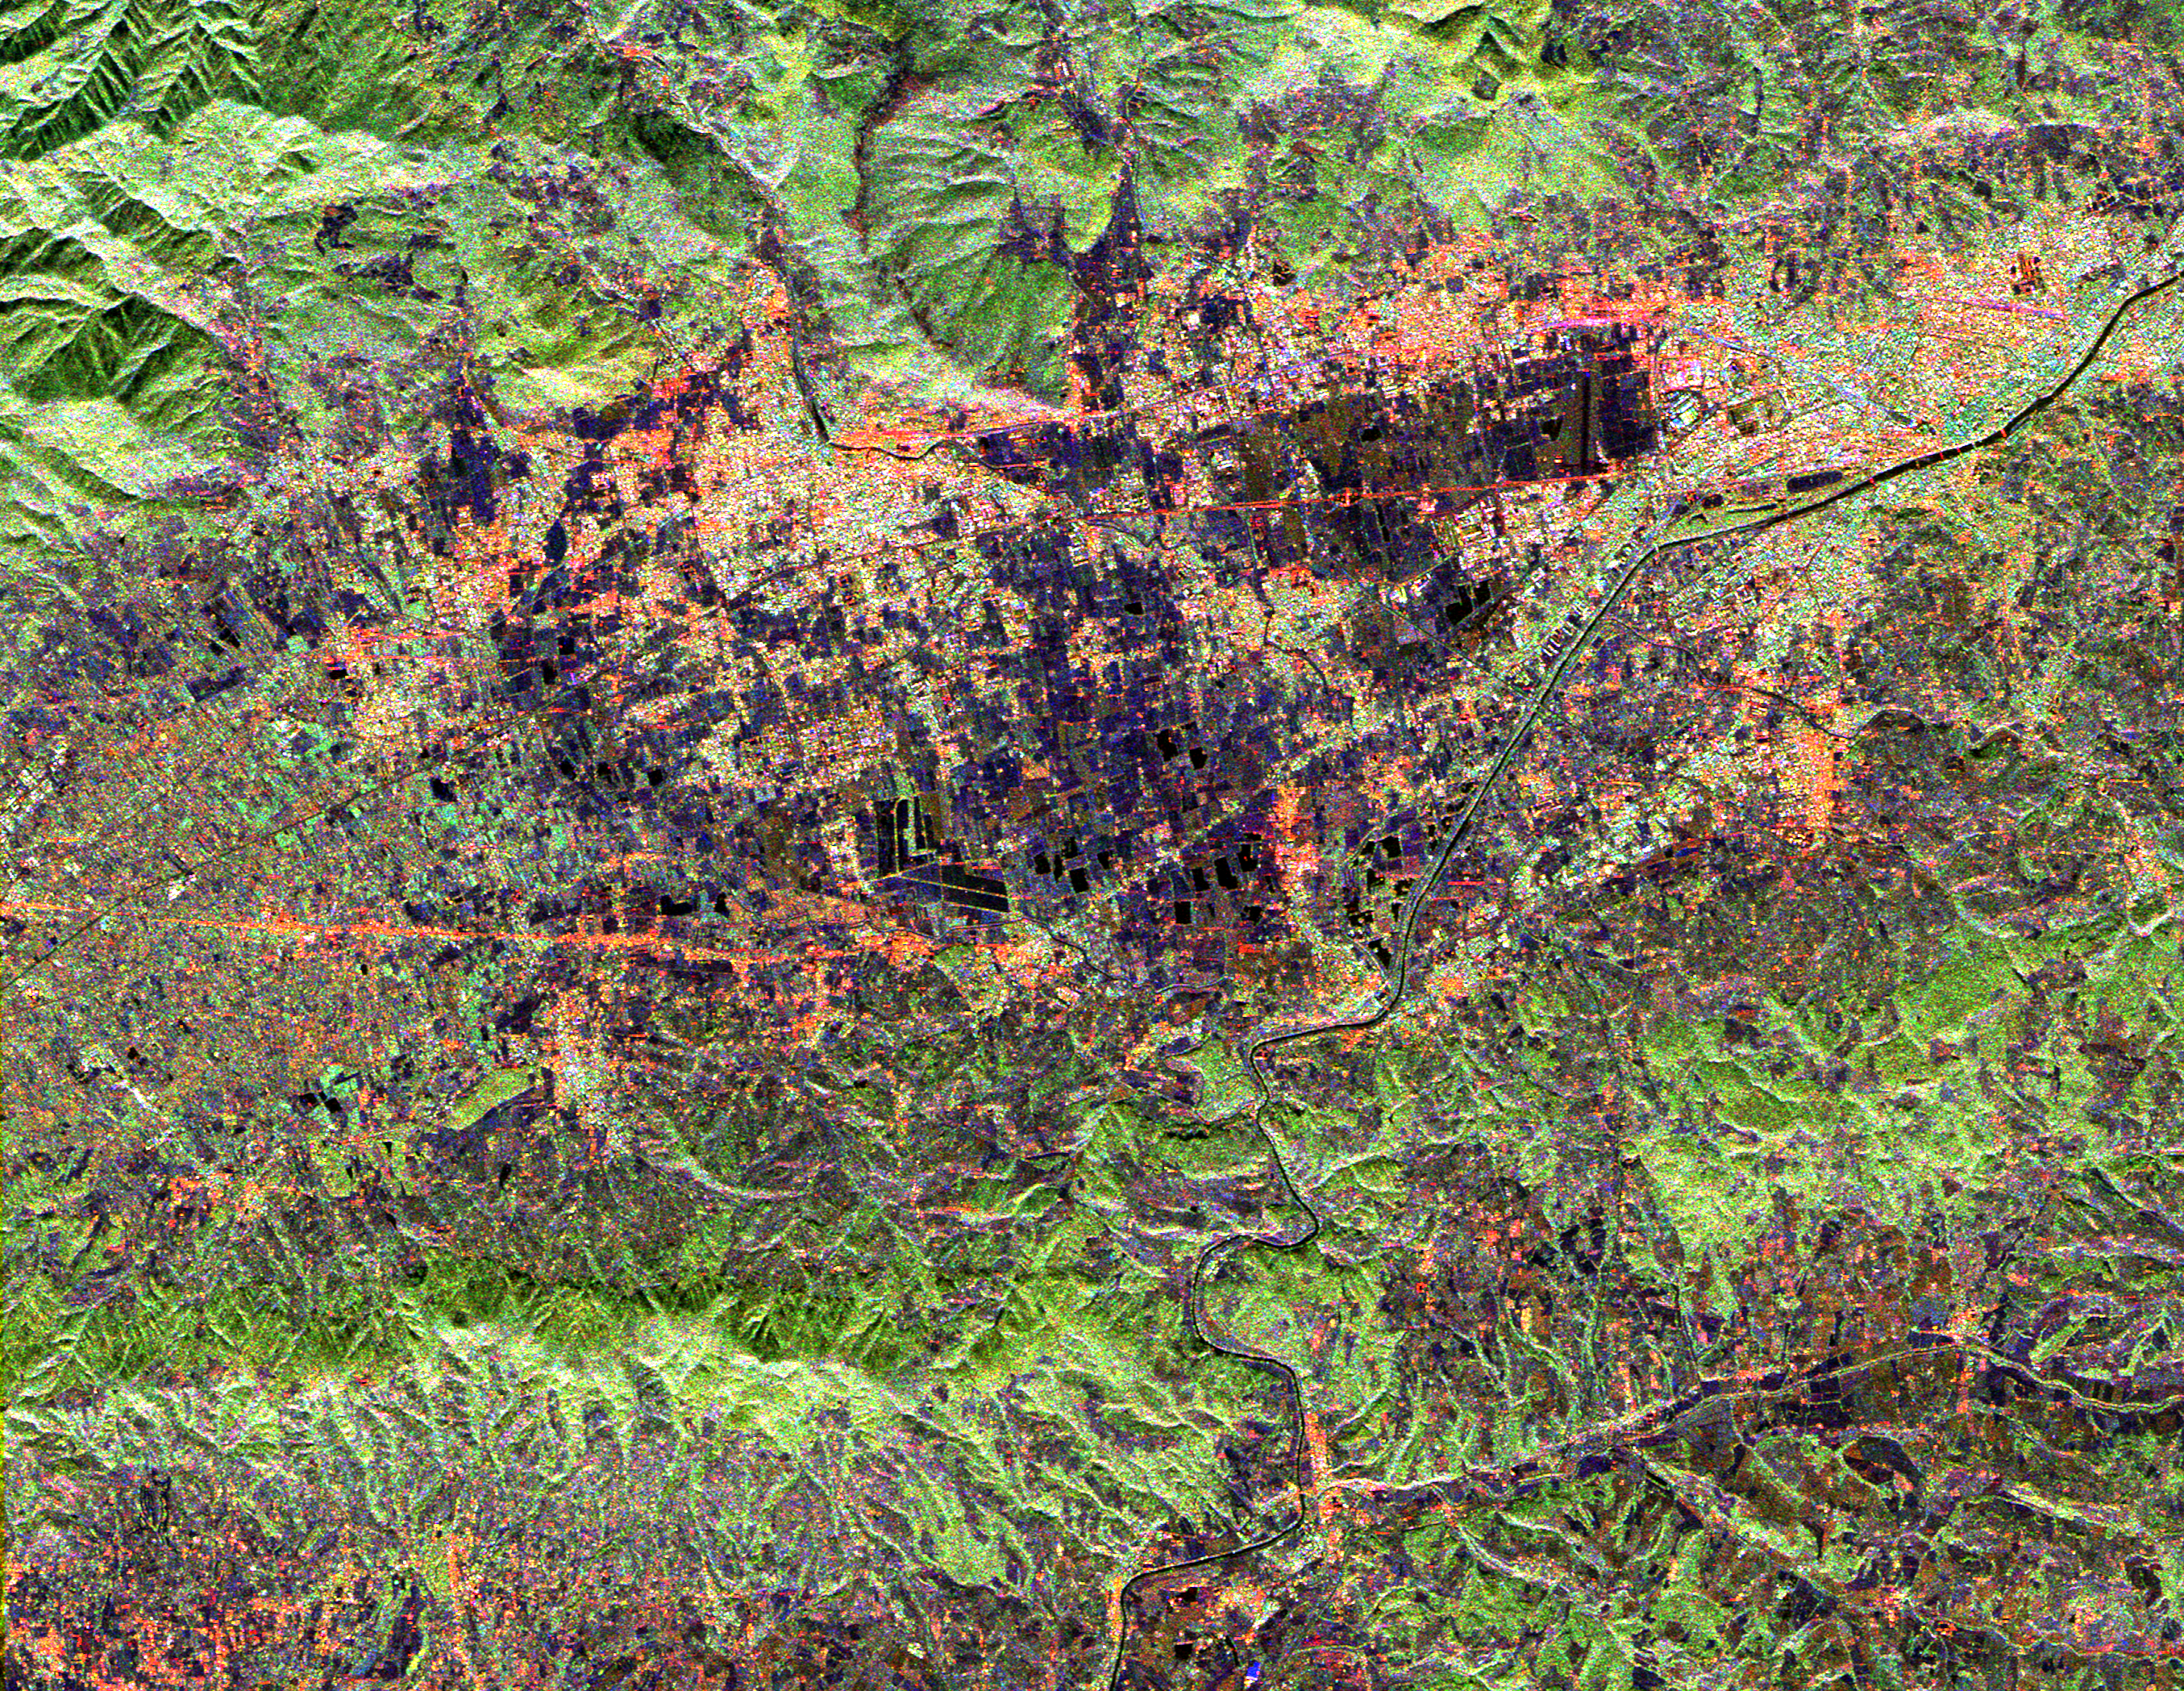

Space Radar Image of Florence, Italy

This radar image shows land use patterns in and around the city of Florence, Italy, shown here in the center of the image. Florence is situated on a plain in the Chianti Hill region of Central Italy. The Arno River flows through town and is visible as the dark line running from the upper right to the bottom center of the image. The city is home to some of the world’s most famous art museums. The bridges seen crossing the Arno, shown as faint red lines in the upper right portion of the image, were all sacked during World War II with the exception of the Ponte Vecchio, which remains as Florence’s only covered bridge. The large, black V-shaped feature near the center of the image is the Florence Railroad Station.

This image was acquired by the Spaceborne Imaging Radar-C/X-band Synthetic Aperture Radar (SIR-C/X-SAR) onboard the Space Shuttle Endeavour on April 14, 1994. SIR-C/X-SAR, a joint mission of the German, Italian, and United States space agencies, is part of NASA’s Mission to Planet Earth. This image is centered at 43.7 degrees north latitude and 11.15 degrees east longitude with North toward the upper left of the image. The area shown measures 20 kilometers by 17 kilometers (12.4 miles by 10.6 miles). The colors in the image are assigned to different frequencies and polarizations of the radar as follows: red is L-band horizontally transmitted, horizontally received; green is L-band horizontally transmitted, vertically received; blue is C-band horizontally transmitted, vertically received.

Credit: NASA/JPL